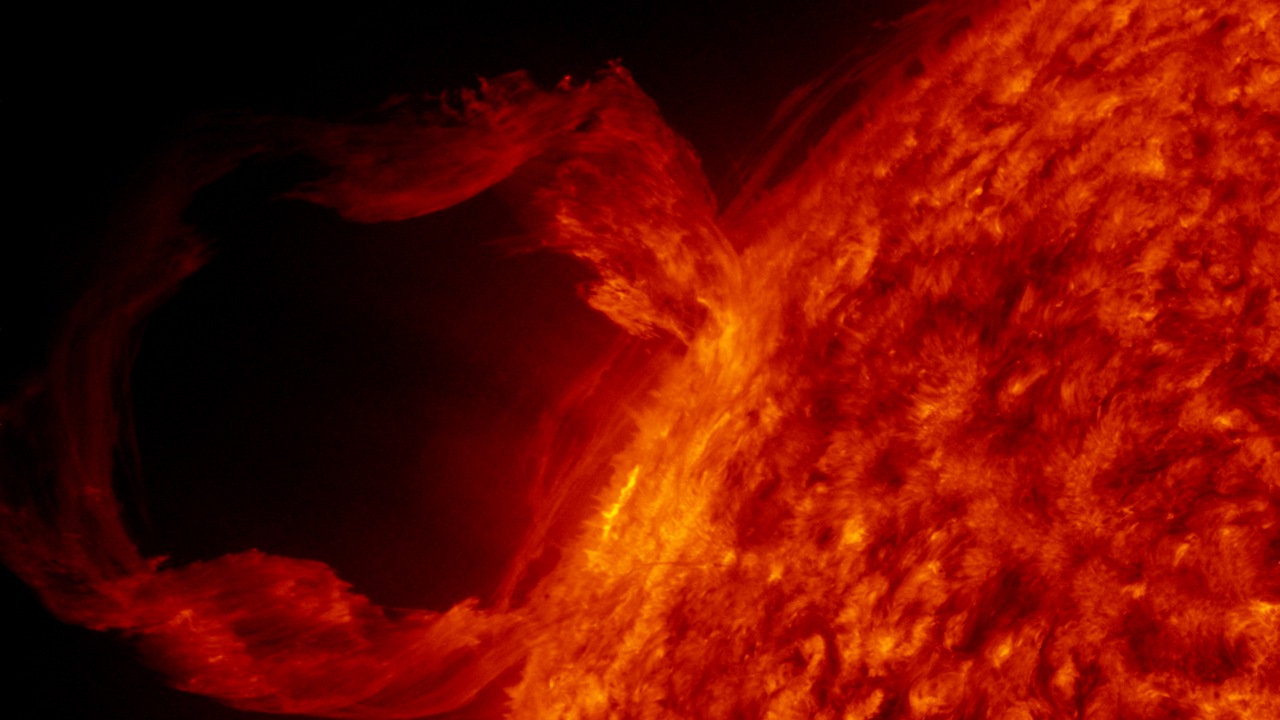

AIA red 2 (00169)

A detail view of a filament launch in the SDO AIA 304 band.

Credit: NASA/GSFC/SVS/SDO